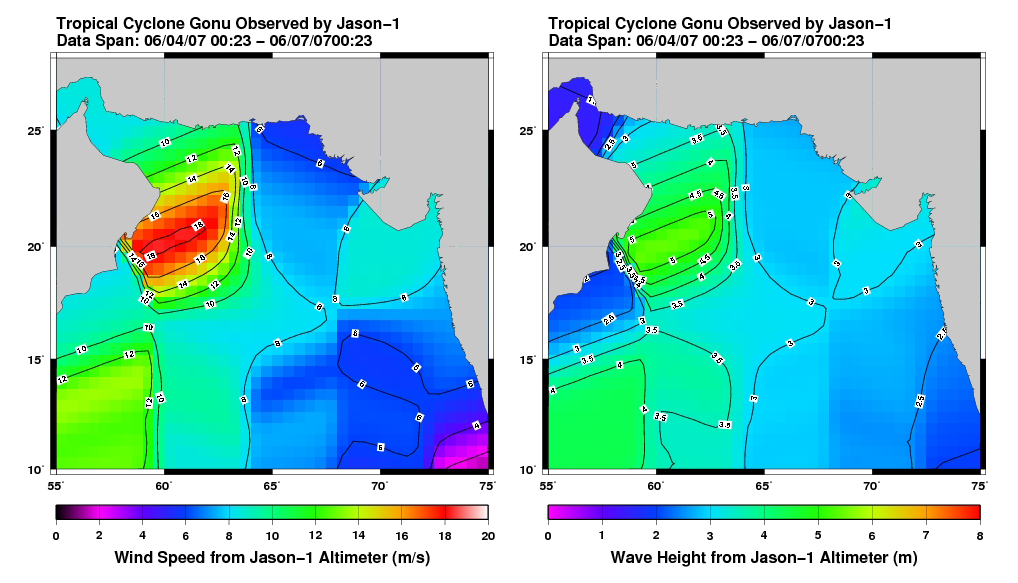

Jason Tracks Powerful Tropical Cyclone Gonu’s High Winds, Waves

This pair of images from the radar altimeter instrument on the U.S./France Jason mission reveals information on wind speeds and wave heights of Tropical Cyclone Gonu, which reached Category 5 strength in the Arabian Sea prior to landfall in early June 2007. Strong winds near 20 meters per second and wave heights of greater than 5 meters were recorded. These high waves are extremely rare in the Arabian Sea and exacerbated heavy flooding from the storm surge over much of the Oman coastline.

The U.S. portion of the Jason mission is managed by JPL for NASA’s Science Mission Directorate, Washington, D.C. Research on Earth’s oceans using Jason and other space-based capabilities is conducted by NASA’s Science Mission Directorate to better understand and protect our home planet.

Credit: NASA/JPL Ocean Surface Topography Team